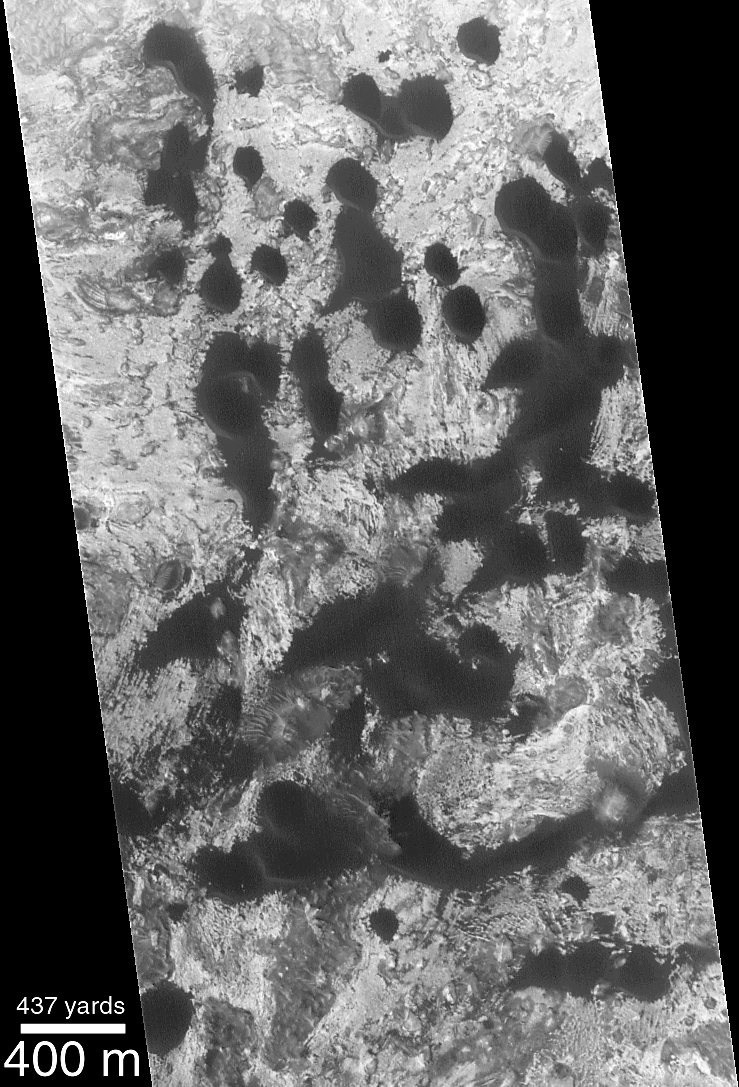

Movement of Whole Martian Dunes Difficult to Detect or Confirm

Dunes on Earth move downwind at different speeds depending upon the local wind conditions, the amount of loose sand available to be transported by wind, the shape and volume of the dunes, and overgrowths of vegetation. Typically, smaller dunes move faster than larger dunes. On Earth, some of the fastest-moving dunes that have been measured (e.g., in the deserts of Peru) move 10 to 30 meters (33 to 100 feet) per year. Small dunes usually have an almost crescent-shape to them, and are known to geologists as barchan dunes.

To look for evidence of dune movement on Mars, the Mars Global Surveyor (MGS) Mars Orbiter Camera (MOC) has been used to re-visit some areas of known barchan dunes — because these types move the fastest — that were observed by the Mariner 9 orbiter in 1972 and the Viking 1 and 2 orbiters between 1976 and 1980. The picture above, left, shows a MOC high-resolution image taken December 25, 1999. The classic, crescentic shape of the dark barchan dunes can be seen in this picture. The steep slopes, also known as the dune slip faces, on these dunes are facing toward the southwest (north is up in both pictures). Thus, the shape of the dunes indicates that they are moving toward the southwest.

The picture above right shows the MOC image from December 1999 superimposed on a Viking 1 image taken May 27, 1978. During the 11 1/2 Mars years that passed between these two dates, it turns out that no difference can be detected in the position of the dunes seen in the MOC image and the Viking image. The earlier Viking image had a resolution of about 17 meters (56 ft) per pixel, while the MOC image had a resolution of about 3.8 meters (12 ft) per pixel. Although it looks like the dunes didn’t move between the Viking and MOC images, this observation is limited by the resolution of the Viking image. It is entirely possible that the dunes have moved as much as 17-20 meters (16-66 ft) and one would not be able to tell by comparing the images. As it is, movement of less than 20 meters (66 ft) in 11 martian years (nearly 22 Earth years) is slower than some dunes of similar size and shape on Earth. Thus, it appears that martian dunes are not “experiencing” the level of activity commonly reported for some of the modern desert dunes found on Earth. The dune field illustrated in these pictures is located in a western Arabia Terra crater at 1.6°N, 351.6°W. Both the Viking and MOC images are illuminated from the left.

Credit: NASA/JPL/MSSS